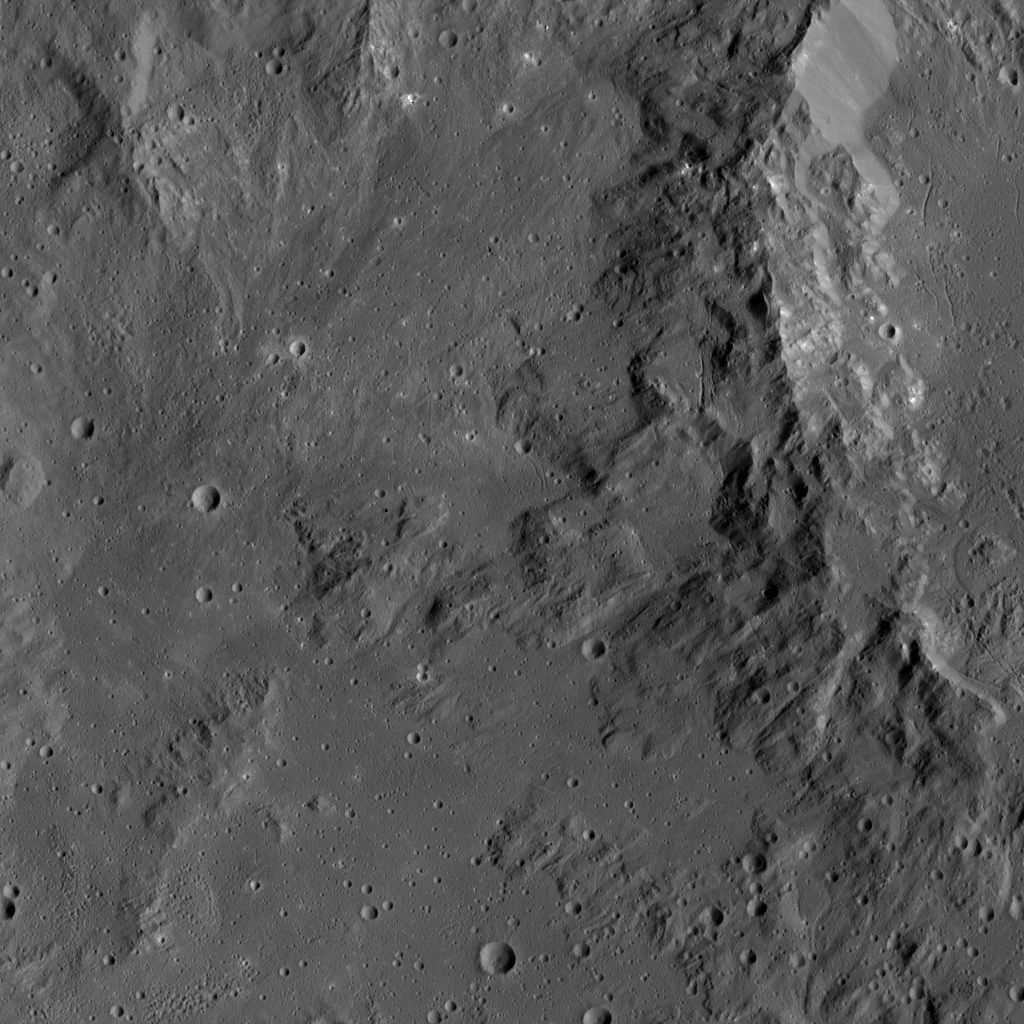

Dawn LAMO Image 120

Smooth terrain around the western rim of Ikapati Crater on Ceres is visible in this image. The area contains material ejected from Ikapati during its formation.

NASA’s Dawn spacecraft took this image on April 18, 2016, from its low-altitude mapping orbit, at a distance of about 240 miles (385 kilometers) above the surface. The image resolution is 120 feet (35 meters) per pixel. A higher-altitude view of Ikapati is available at PIA20127.

Dawn’s mission is managed by JPL for NASA’s Science Mission Directorate in Washington. Dawn is a project of the directorate’s Discovery Program, managed by NASA’s Marshall Space Flight Center in Huntsville, Alabama. UCLA is responsible for overall Dawn mission science. Orbital ATK, Inc., in Dulles, Virginia, designed and built the spacecraft. The German Aerospace Center, the Max Planck Institute for Solar System Research, the Italian Space Agency and the Italian National Astrophysical Institute are international partners on the mission team.

Credit: NASA/JPL-Caltech/UCLA/MPS/DLR/IDA